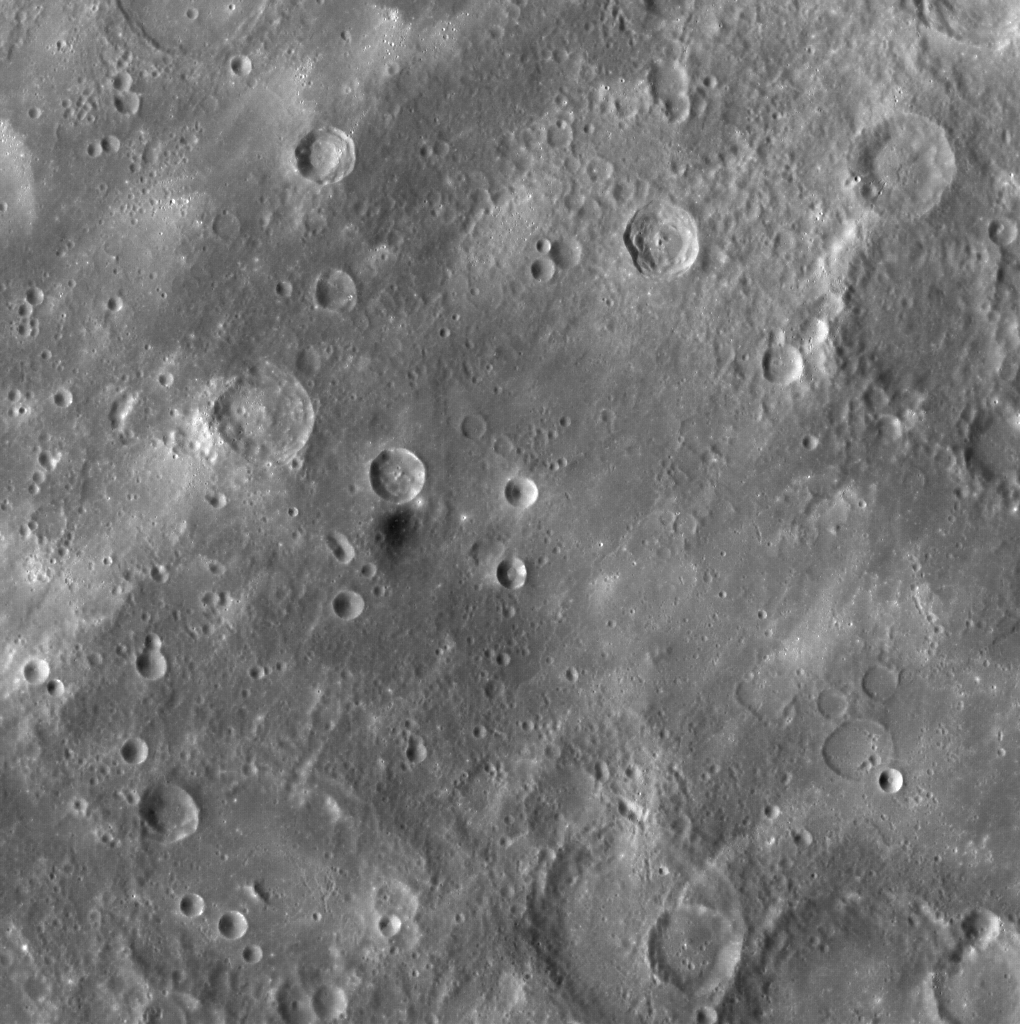

Dark Material on Mercury

As the MESSENGER spacecraft moved northward during the first orbit for which images were acquired, the WAC captured this image. The bright rays from Hokusai can be seen extending across this image, but also clearly visible near the center of this image is a small patch of material that is considerably darker than the surrounding terrain. Other locations with dark material have been spotted across Mercury’s surface, including the floor of Hemingway crater, as a halo surrounding Derain, as rays from Matabei, and near some craters in Caloris basin. What is this dark material? Likely it is due to a dark type of rock on Mercury’s surface, but there is not currently enough information to identify the type of rock. However, with MESSENGER now in orbit, that situation will soon change, as MESSENGER’s orbital science campaign will provide unprecedented chemical information about the rock types on Mercury’s surface.

On March 17, 2011 (March 18, 2011, UTC), MESSENGER became the first spacecraft ever to orbit the planet Mercury. The mission is currently in its commissioning phase, during which spacecraft and instrument performance are verified through a series of specially designed checkout activities. In the course of the one-year primary mission, the spacecraft’s seven scientific instruments and radio science investigation will unravel the history and evolution of the Solar System’s innermost planet. Visit the Why Mercury? section of this website to learn more about the science questions that the MESSENGER mission has set out to answer.

Date acquired: March 29, 2011
Image Mission Elapsed Time (MET): 209895047
Image ID: 65239
Instrument: Wide Angle Camera (WAC) of the Mercury Dual Imaging System (MDIS)
WAC filter: 7 (748 nanometers wavelength)
Center Latitude: 40.5°
Center Longitude: 27.4° E
Resolution: 290 meters/pixel (0.18 miles/pixel)
Scale: This image is approximately 300 kilometers (190 miles) across

These images are from MESSENGER, a NASA Discovery mission to conduct the first orbital study of the innermost planet, Mercury. For information regarding the use of images, see the MESSENGER image use policy.

Credit: NASA/Johns Hopkins University Applied Physics Laboratory/Carnegie Institution of Washington